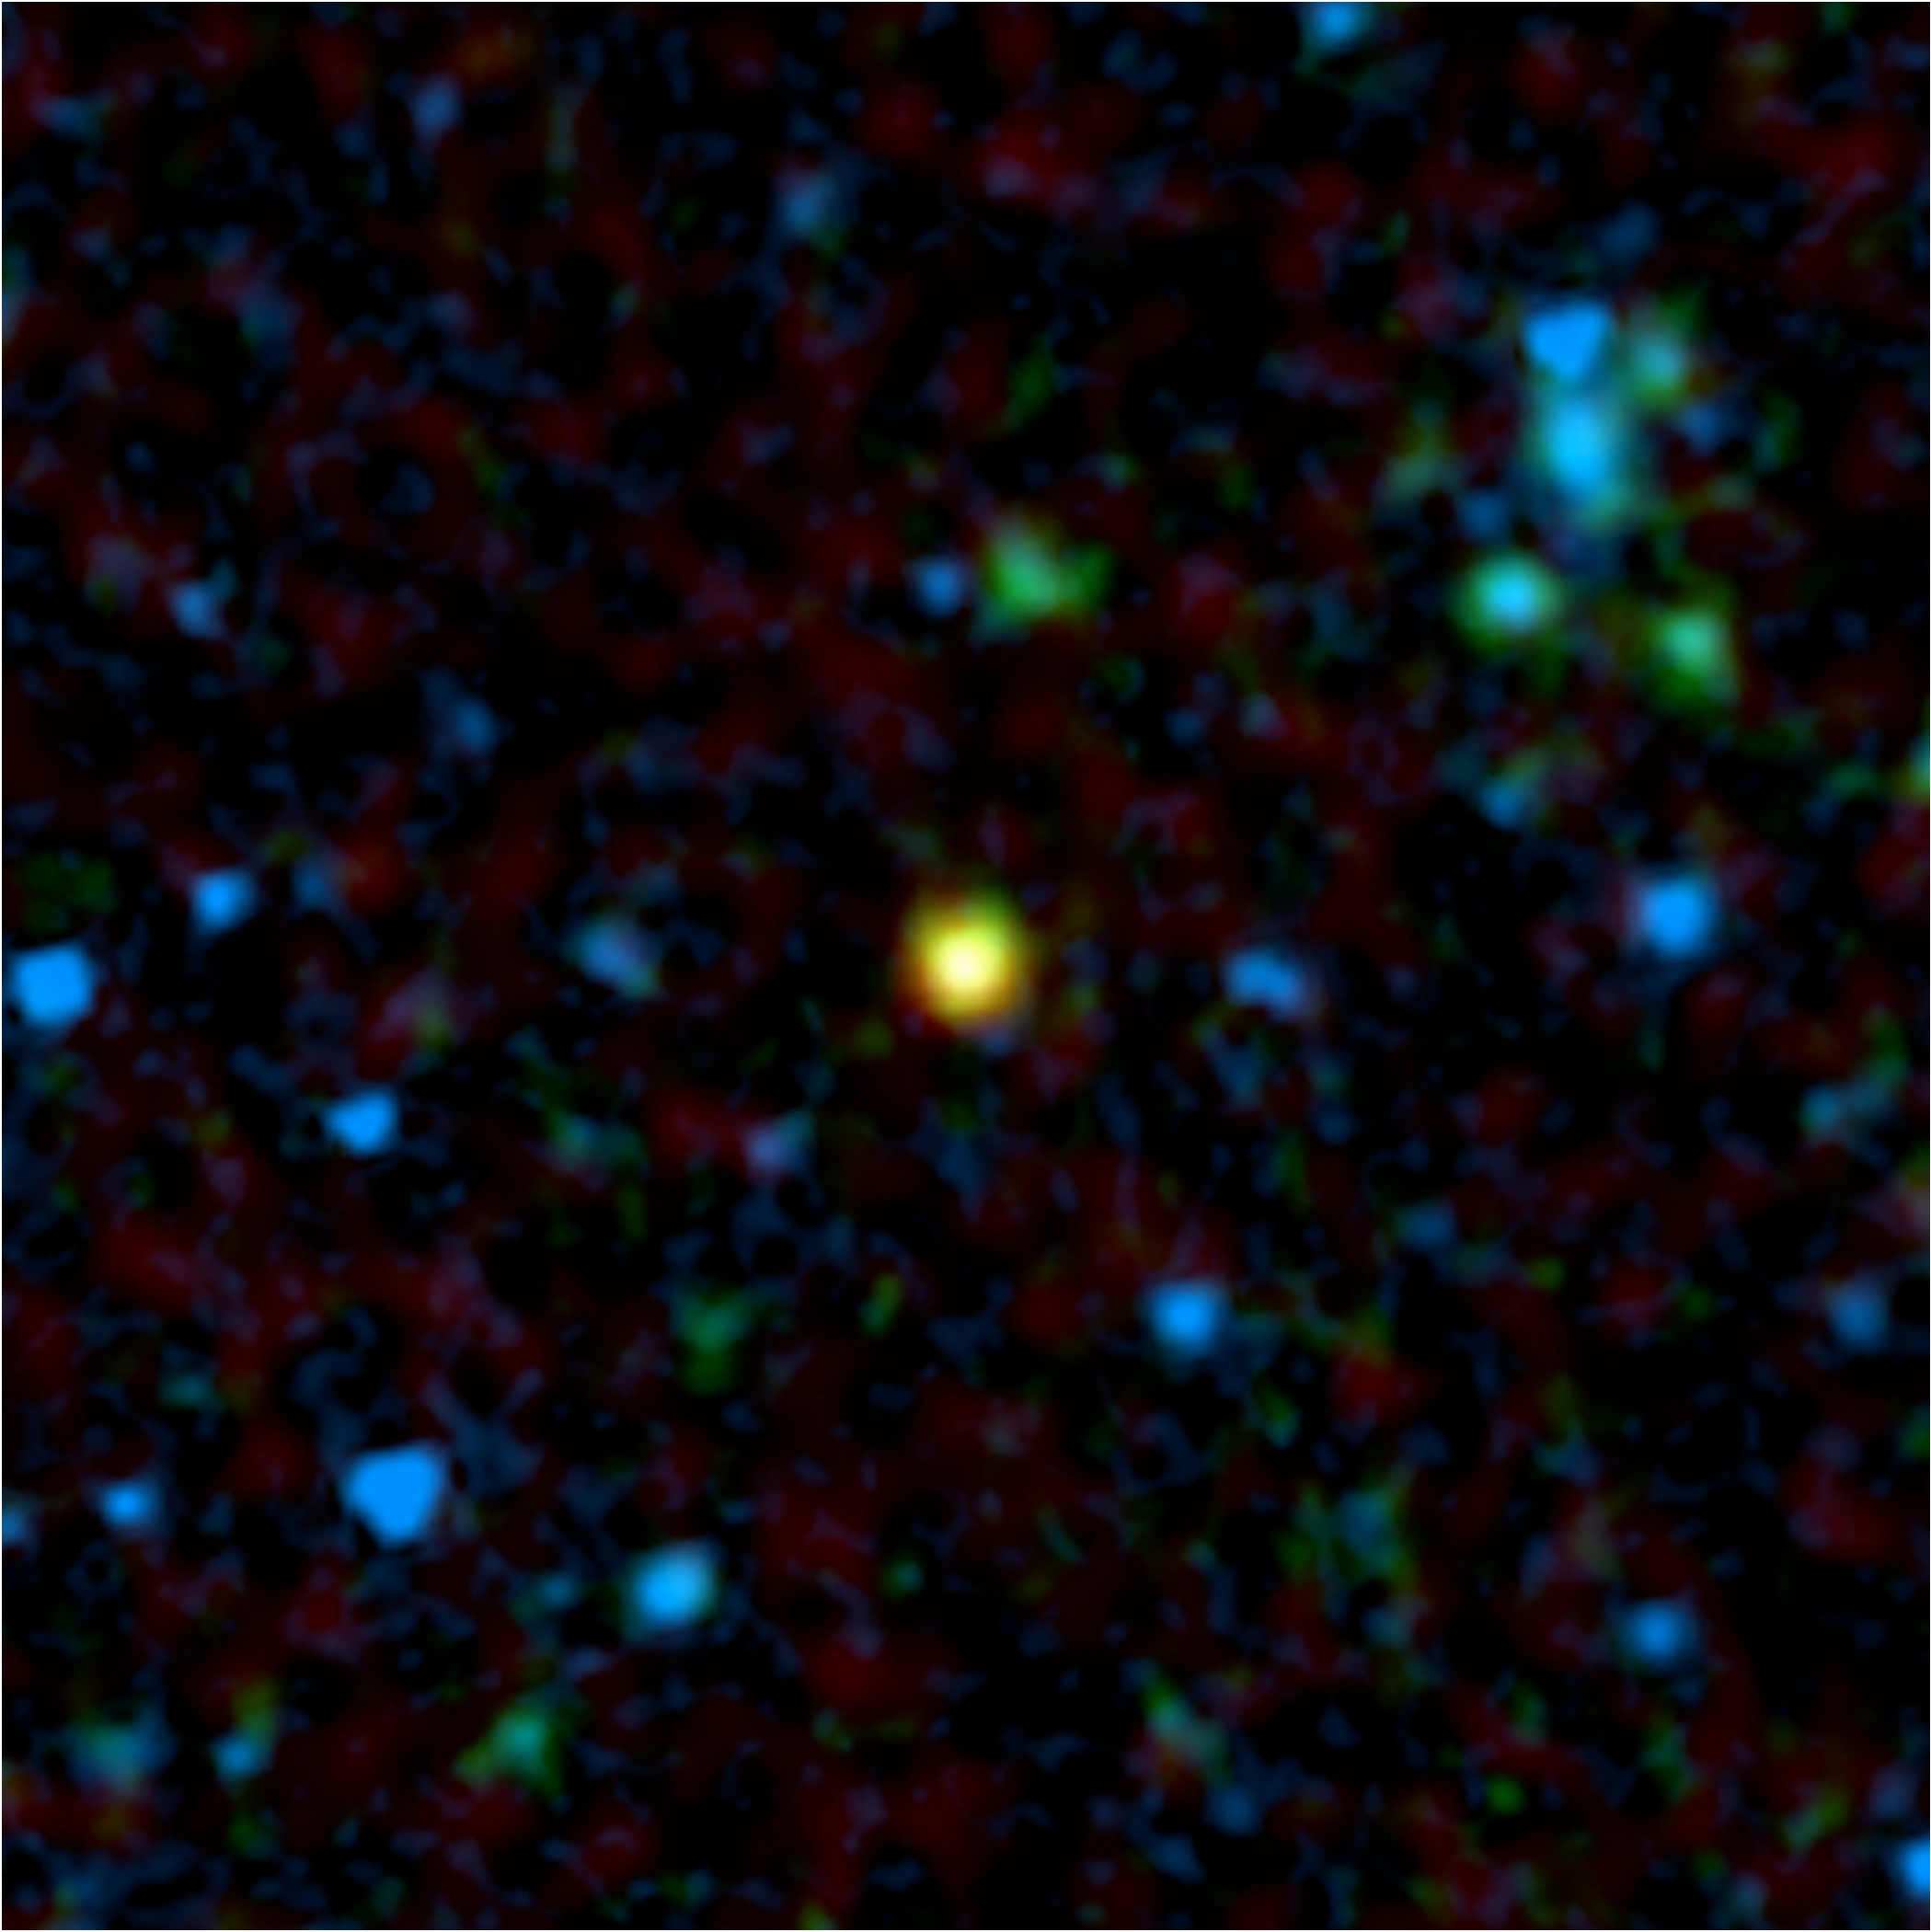

Gorilla Black Hole in the Mist

This false-color image from NASA’s Spitzer Space Telescope shows a distant galaxy (yellow) that houses a quasar, a super-massive black hole circled by a ring, or torus, of gas and dust. Spitzer’s infrared eyes cut through the dust to find this hidden object, which appears to be a member of the long-sought population of missing quasars. The green and blue splotches are galaxies that do not hold quasars.

Astronomers had predicted that most quasars are blocked from our view by their tori, or by surrounding dust-drenched galaxies, making them difficult to find. Because infrared light can travel through gas and dust, Spitzer was able to detect enough of these objects to show that there is most likely a large population of obscured quasars.

In addition to the quasar-bearing galaxy shown here, Spitzer discovered 20 others in a small patch of sky. Astronomers identified the quasars with the help of radio data from the National Radio Astronomy Observatory’s Very Large Array radio telescope in New Mexico. While normal galaxies do not produce strong radio waves, many galaxies with quasars appear bright when viewed with radio telescopes.

In this image, infrared data from Spitzer is colored both blue (3.6 microns) and green (24 microns), and radio data from the Very Large Array telescope is colored red. The quasar-bearing galaxy stands out in yellow because it emits both infrared and radio light.

Of the 21 quasars uncovered by Spitzer, astronomers believe that 10 are hidden by their dusty tori, while the rest are altogether buried in dusty galaxies. The quasar inside the galaxy pictured here is of the type that is obscured by its torus.

Credit: NASA/JPL-Caltech/Oxford University